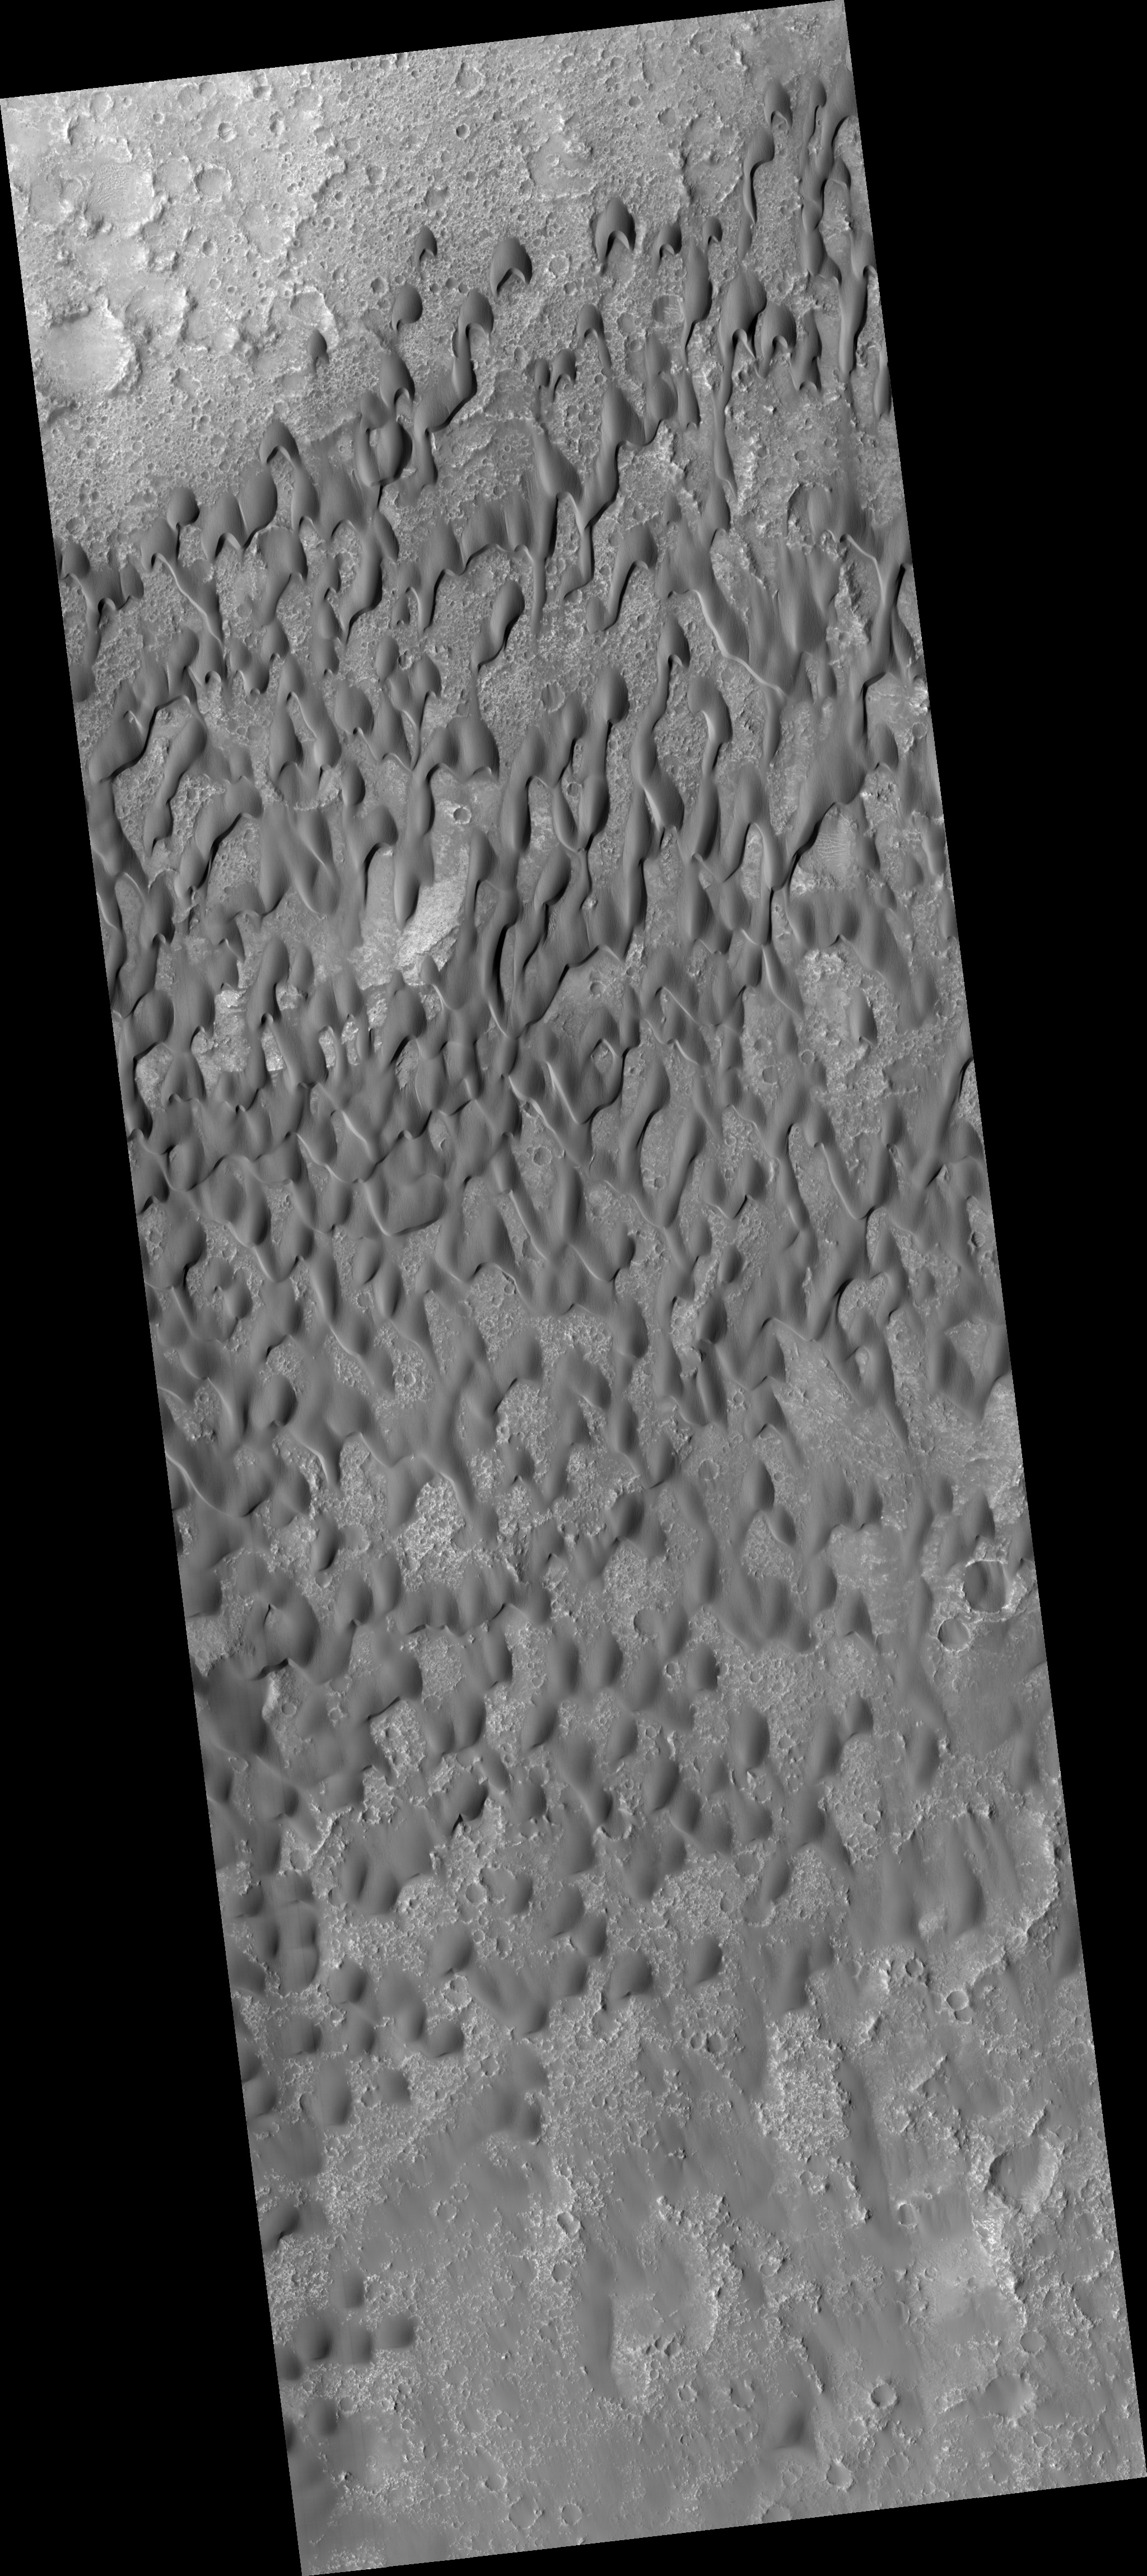

Dark Dunes in Herschel Crater

HiRISE image PSP_002860_1650 shows part of the floor of Herschel Crater, a roughly 300 kilometer wide impact basin located in the southern cratered highlands of Mars.

The subimage is a close-up of a dark-toned sand dune field located on the crater floor. These dunes are “barchan” dunes, which are also commonly found on Earth. Barchan dunes are generally crescent-shaped, with their “horns” oriented in the downwind direction. They have a steep slip face (the downwind side of the dune).

Barchan dunes form by winds that blow mostly in one direction and thus are good indicators of the dominant wind direction. In this case, the strongest winds blow approximately north to south.

The surface of the dunes has a generally pitted and grooved texture and, in some places, is covered with smaller ripples. The grooved texture has led researchers in the past to believe the dune sands are “lithified,” or cemented together. The rock that formed as a result has since been eroded and scoured by wind.

These dark dunes in Herschel Crater are most likely composed of basaltic sand.

Observation Toolbox
Acquisition date: 3 March 2007
Local Mars time: 3:44 PM
Degrees latitude (centered): -14.8°
Degrees longitude (East): 127.9°
Range to target site: 259.0 km (161.9 miles)
Original image scale range: 25.9 cm/pixel (with 1 x 1 binning) so objects ~78 cm across are resolved
Map-projected scale: 25 cm/pixel and north is up
Map-projection: EQUIRECTANGULAR
Emission angle: 2.3°
Phase angle: 57.9°
Solar incidence angle: 56°, with the Sun about 34° above the horizon
Solar longitude: 195.9°, Northern Autumn

NASA’s Jet Propulsion Laboratory, a division of the California Institute of Technology in Pasadena, manages the Mars Reconnaissance Orbiter for NASA’s Science Mission Directorate, Washington. Lockheed Martin Space Systems, Denver, is the prime contractor for the project and built the spacecraft. The High Resolution Imaging Science Experiment is operated by the University of Arizona, Tucson, and the instrument was built by Ball Aerospace and Technology Corp., Boulder, Colo.

Credit: NASA/JPL/Univ. of Arizona